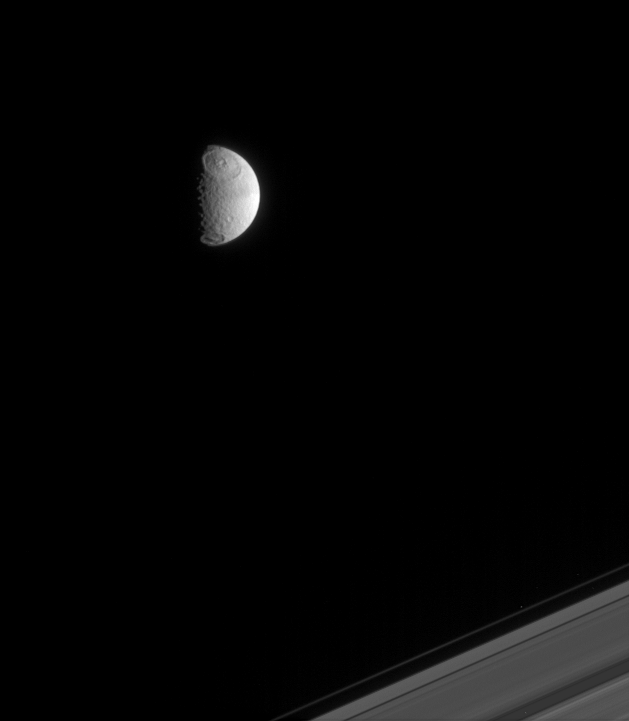

Tethys and Rings

Two large impact basins, including the 450-kilometer-wide (280-mile) Odysseus basin (at the top), mark the face of Saturn’s moon Tethys. The outer edge of Saturn’s rings is visible at the lower right.

Just discernible is a slight north-south difference in brightness across Tethys’ surface. North on Tethys is up and tilted about 20 degrees to the left. This view shows principally the anti-Saturn hemisphere of Tethys. Tethys is 1,071 kilometers (665 miles) across.

The image was taken in visible light with the Cassini spacecraft narrow-angle camera on April 3, 2005, at a distance of approximately 1.8 million kilometers (1.1 million miles) from Tethys and at a Sun-Tethys-spacecraft, or phase angle of 80 degrees. The image scale is 11 kilometers (7 miles) per pixel.

The Cassini-Huygens mission is a cooperative project of NASA, the European Space Agency and the Italian Space Agency. The Jet Propulsion Laboratory, a division of the California Institute of Technology in Pasadena, manages the mission for NASA’s Science Mission Directorate, Washington, D.C. The Cassini orbiter and its two onboard cameras were designed, developed and assembled at JPL. The imaging team is based at the Space Science Institute, Boulder, Colo.

Credit: NASA/JPL/Space Science Institute